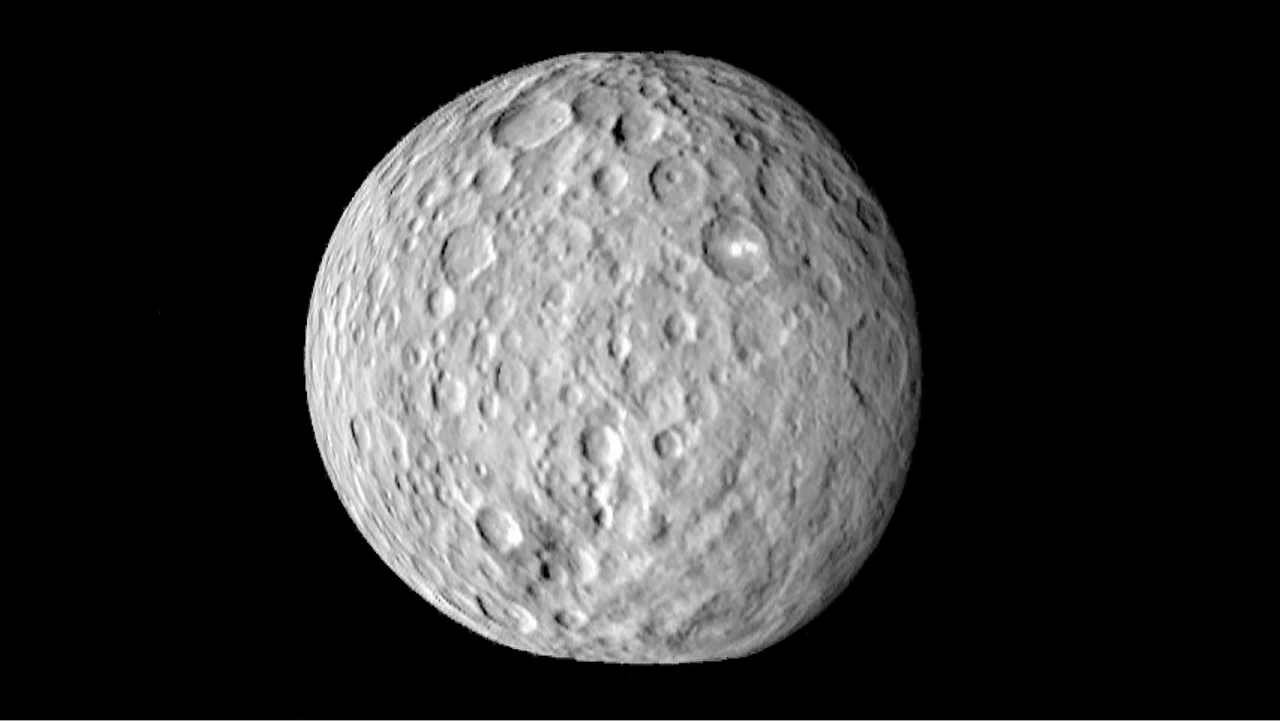

Cratered Surface of Ceres in Motion

The surface of Ceres is covered with craters of many shapes and sizes, as seen in this new animation of a map of the dwarf planet’s surface. To make this animation, a map of Ceres, comprised of images captured by NASA’s Dawn spacecraft on Feb. 19, 2015 from a distance of nearly 29,000 miles (46,000 kilometers), was projected onto a globe. Ceres’ actual rotation is much slower; it takes about nine hours.

An unusually large basin nearly 186 miles (300 kilometers) across is seen just south of the equator, with a shallow interior, faint rim and low-relief mounds within. Several bright spots are seen, including two that are very bright and lie within a single crater north of the equator. The bright spot in the center of that crater too small to be resolved at this distance, so its true brightness is not yet known.

Dawn’s mission is managed by NASA’s Jet Propulsion Laboratory, Pasadena, California, for NASA’s Science Mission Directorate in Washington. Dawn is a project of the directorate’s Discovery Program, managed by NASA’s Marshall Space Flight Center in Huntsville, Alabama. The University of California, Los Angeles, is responsible for overall Dawn mission science. Orbital ATK, Inc., in Dulles, Virginia, designed and built the spacecraft. The German Aerospace Center, the Max Planck Institute for Solar System Research, the Italian Space Agency and the Italian National Astrophysical Institute are international partners on the mission team.

Credit: NASA/JPL-Caltech/UCLA/MPS/DLR/IDA